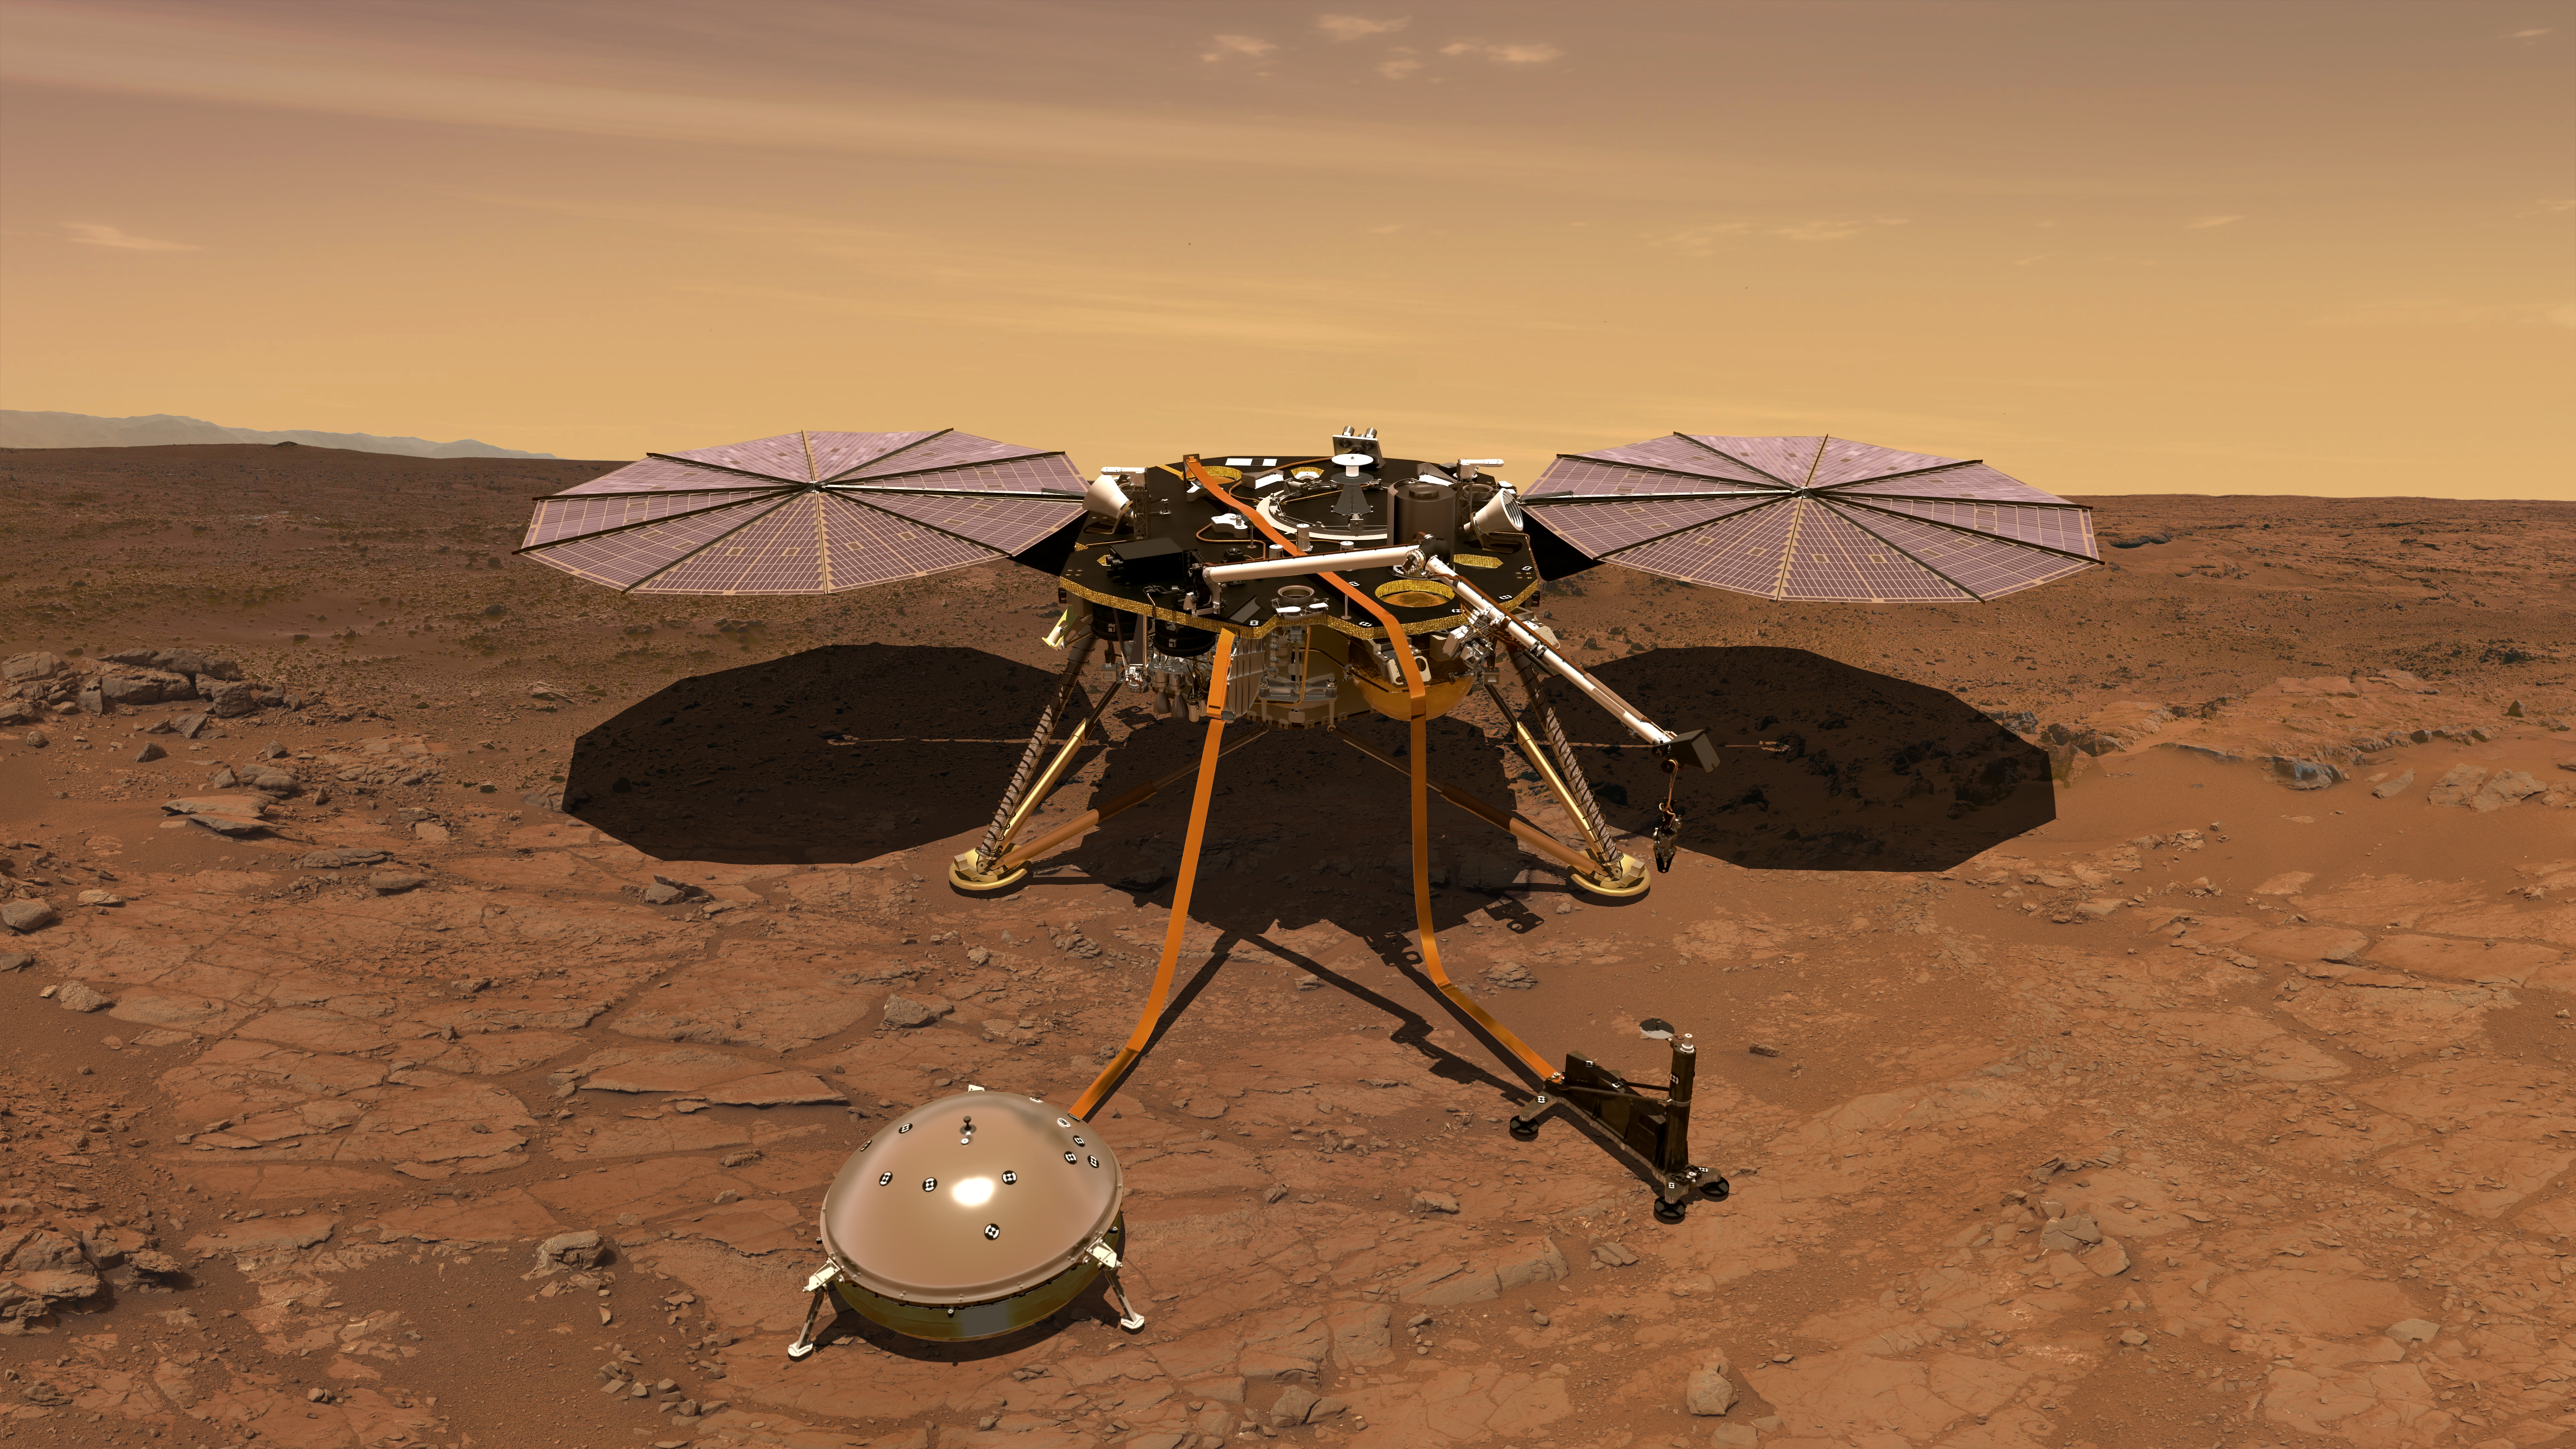

InSight on the Surface of Mars

An artist’s rendition of the InSight lander operating on the surface of Mars.

InSight, short for Interior Exploration using Seismic Investigations, Geodesy and Heat Transport, is a lander designed to give Mars its first thorough check up since it formed 4.5 billion years ago. It is scheduled to launch from Vandenberg Air Force Base on the California coast between May 5 through June 8, 2018, and land on Mars six months later, on Nov. 26, 2018.

InSight complements missions orbiting Mars and roving around on the planet’s surface. The lander’s science instruments look for tectonic activity and meteorite impacts on Mars, study how much heat is still flowing through the planet, and track the planet’s wobble as it orbits the sun. This helps answer key questions about how the rocky planets of the solar system formed. So while InSight is a Mars mission, it’s also more than a Mars mission.

Surface operations begin a minute after landing at Elysium Planitia. The lander’s prime mission is one Mars year (approximately two Earth years).

JPL, a division of Caltech in Pasadena, California, manages the InSight Project for NASA’s Science Mission Directorate, Washington. Lockheed Martin Space, Denver, built the spacecraft. InSight is part of NASA’s Discovery Program, which is managed by NASA’s Marshall Space Flight Center in Huntsville, Alabama.

Credit: NASA/JPL-Caltech